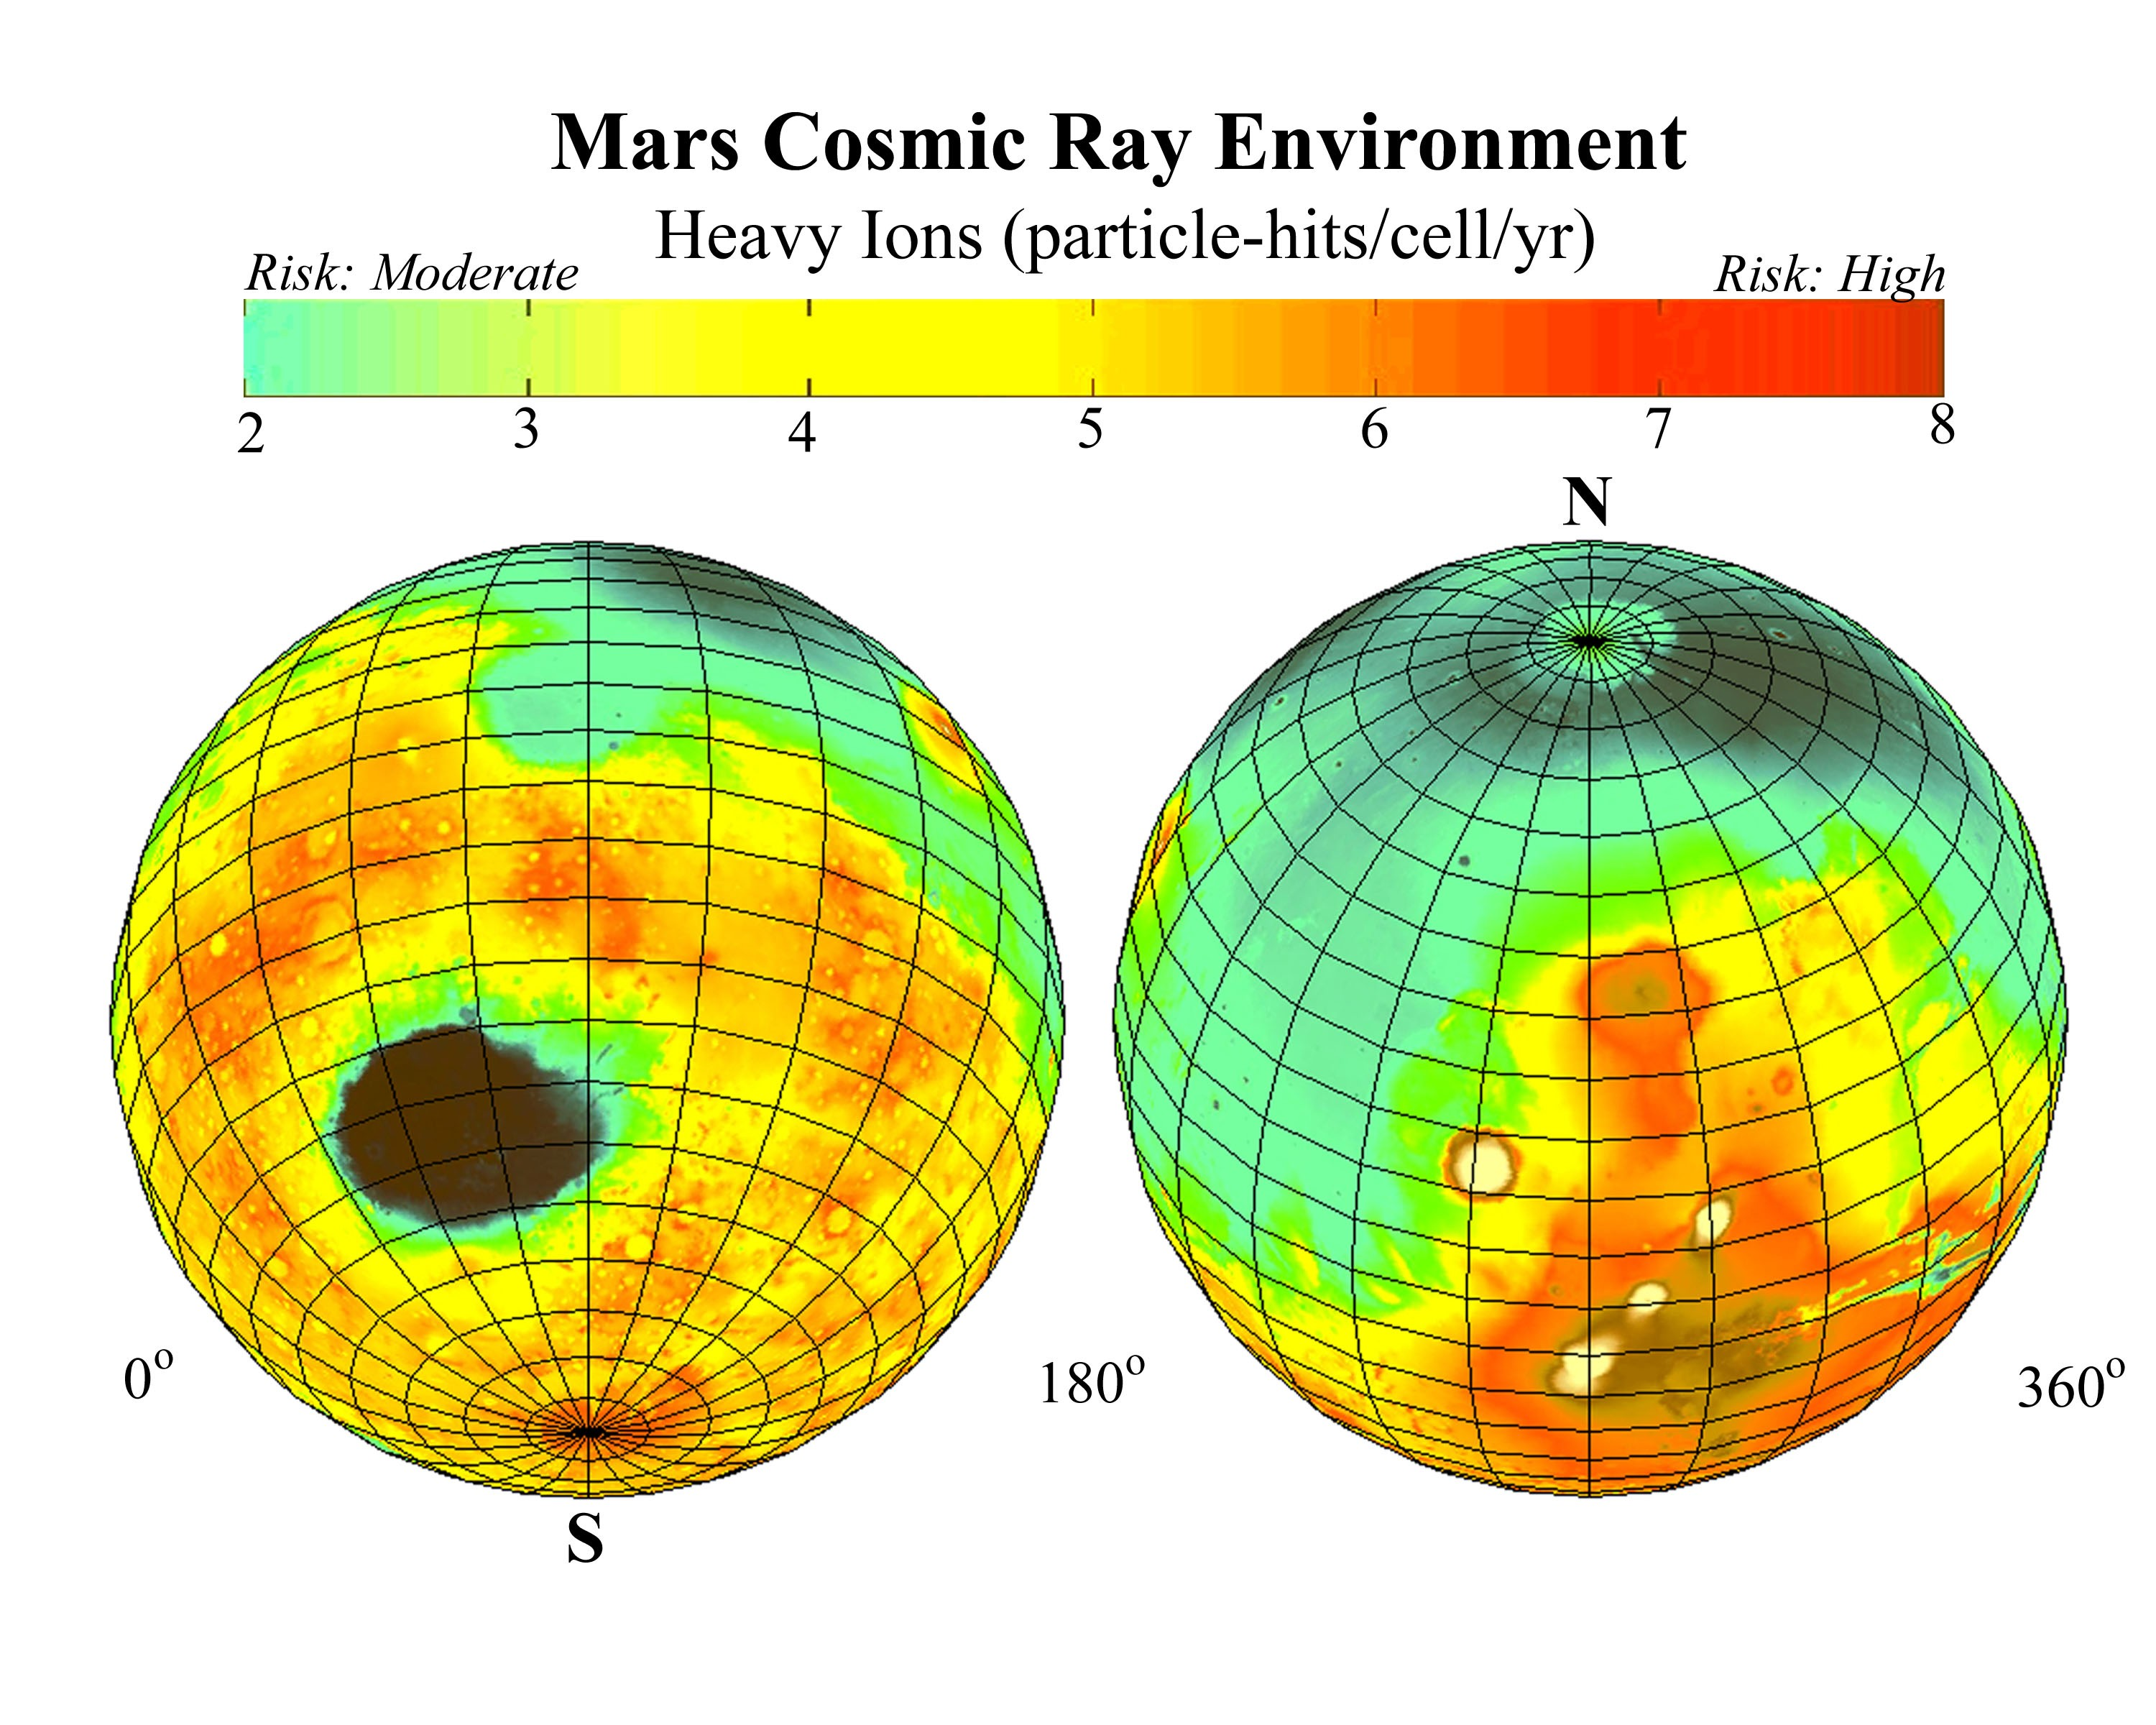

Estimated Radiation on Mars, Hits per Cell Nucleus

This global map of Mars shows estimates for amounts of high-energy-particle cosmic radiation reaching the surface, a serious health concern for any future human exploration of the planet.

The estimates are based on cosmic-radiation measurements made on the way to Mars by the Mars radiation environment experiment, an instrument on NASA’s 2001 Mars Odyssey spacecraft, plus information about Mars’ surface elevations from the laser altimeter instrument on NASA’s Mars Global Surveyor. The areas of Mars expected to have least radiation are where elevation is lowest, because those areas have more atmosphere above them to block out some of the radiation. Earth’s thick atmosphere shields us from most cosmic radiation, but Mars has a much thinner atmosphere than Earth does.

Colors in the map refer to the estimated average number of times per year each cell nucleus in a human there would be hit by a high-energy cosmic ray particle. The range is generally from two hits (color-coded green), a moderate risk level, to eight hits (coded red), a high risk level.

NASA’s Jet Propulsion Laboratory, Pasadena, Calif. manages the 2001 Mars Odyssey and Mars Global Surveyor missions for NASA’s Office of Space Science, Washington D.C. The Mars radiation environment experiment was developed by NASA’s Johnson Space Center. Lockheed Martin Astronautics, Denver, is the prime contractor for Odyssey, and developed and built the orbiter. Mission operations are conducted jointly from Lockheed Martin and from JPL, a division of the California Institute of Technology in Pasadena.

Credit: NASA/Jet Propulsion Laboratory/JSC